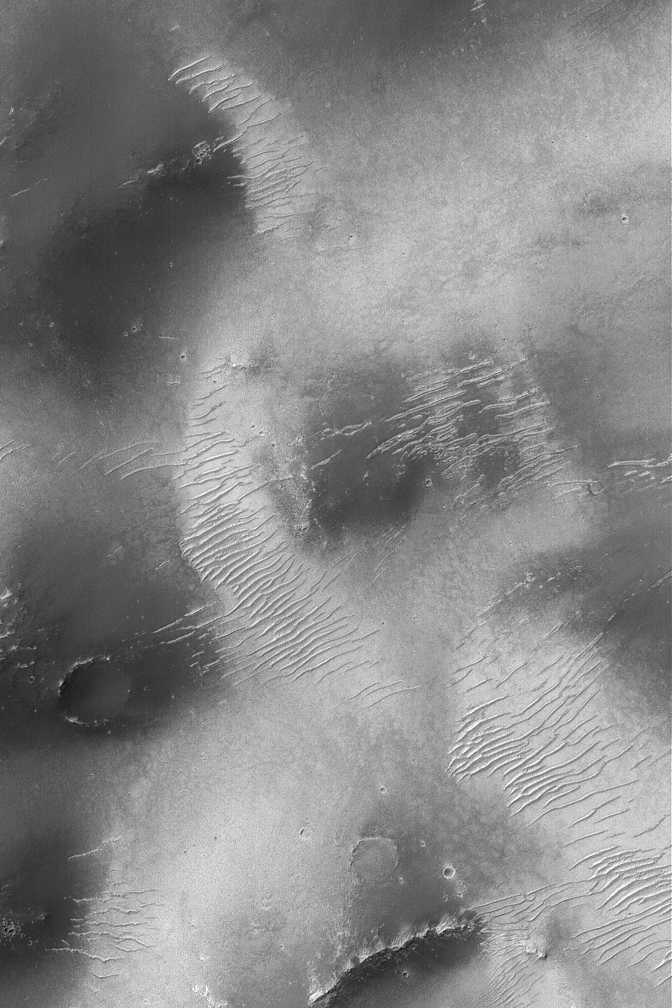

Sinus Sabaeus Scene

25 October 2004
This Mars Global Surveyor (MGS) Mars Orbiter Camera (MOC) image shows old, light-toned, large ripples on a smoothly mantled surface in the Sinus Sabaeus region, south of Schiaparelli Basin. This image is located near 6.4°S, 341.8°W. The image covers an area about 3 km (1.9 mi) wide. Sunlight illuminates the scene from the upper left.

Credit: NASA/JPL/Malin Space Science Systems